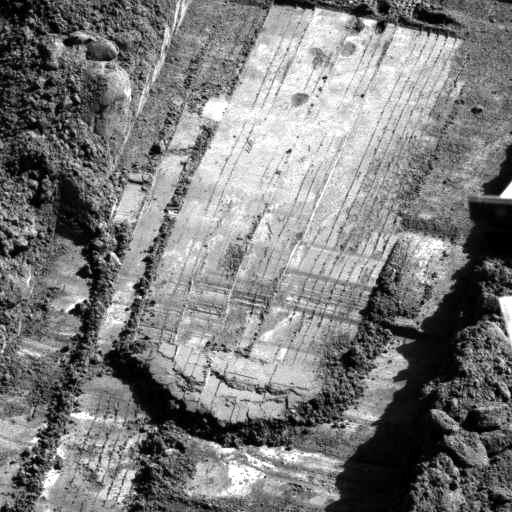

‘Snow White’ Trench After Scraping

This view from the Surface Stereo Imager on NASA’s Phoenix Mars Lander shows the trench informally named “Snow White.” This image was taken after a series of scrapings by the lander’s Robotic Arm on the 58th Martian day, or sol, of the mission (July 23, 2008). The scrapings were done in preparation for collecting a sample for analysis from a hard subsurface layer where soil may contain frozen water.

The trench is 4 to 5 centimeters (about 2 inches) deep, about 23 centimeters (9 inches) wide and about 60 centimeters (24 inches) long.

The Phoenix Mission is led by the University of Arizona, Tucson, on behalf of NASA. Project management of the mission is by NASA’s Jet Propulsion Laboratory, Pasadena, Calif. Spacecraft development is by Lockheed Martin Space Systems, Denver.

Photojournal Note: As planned, the Phoenix lander, which landed May 25, 2008 23:53 UTC, ended communications in November 2008, about six months after landing, when its solar panels ceased operating in the dark Martian winter.

Credit: NASA/JPL-Caltech/University of Arizona/Texas A&M University